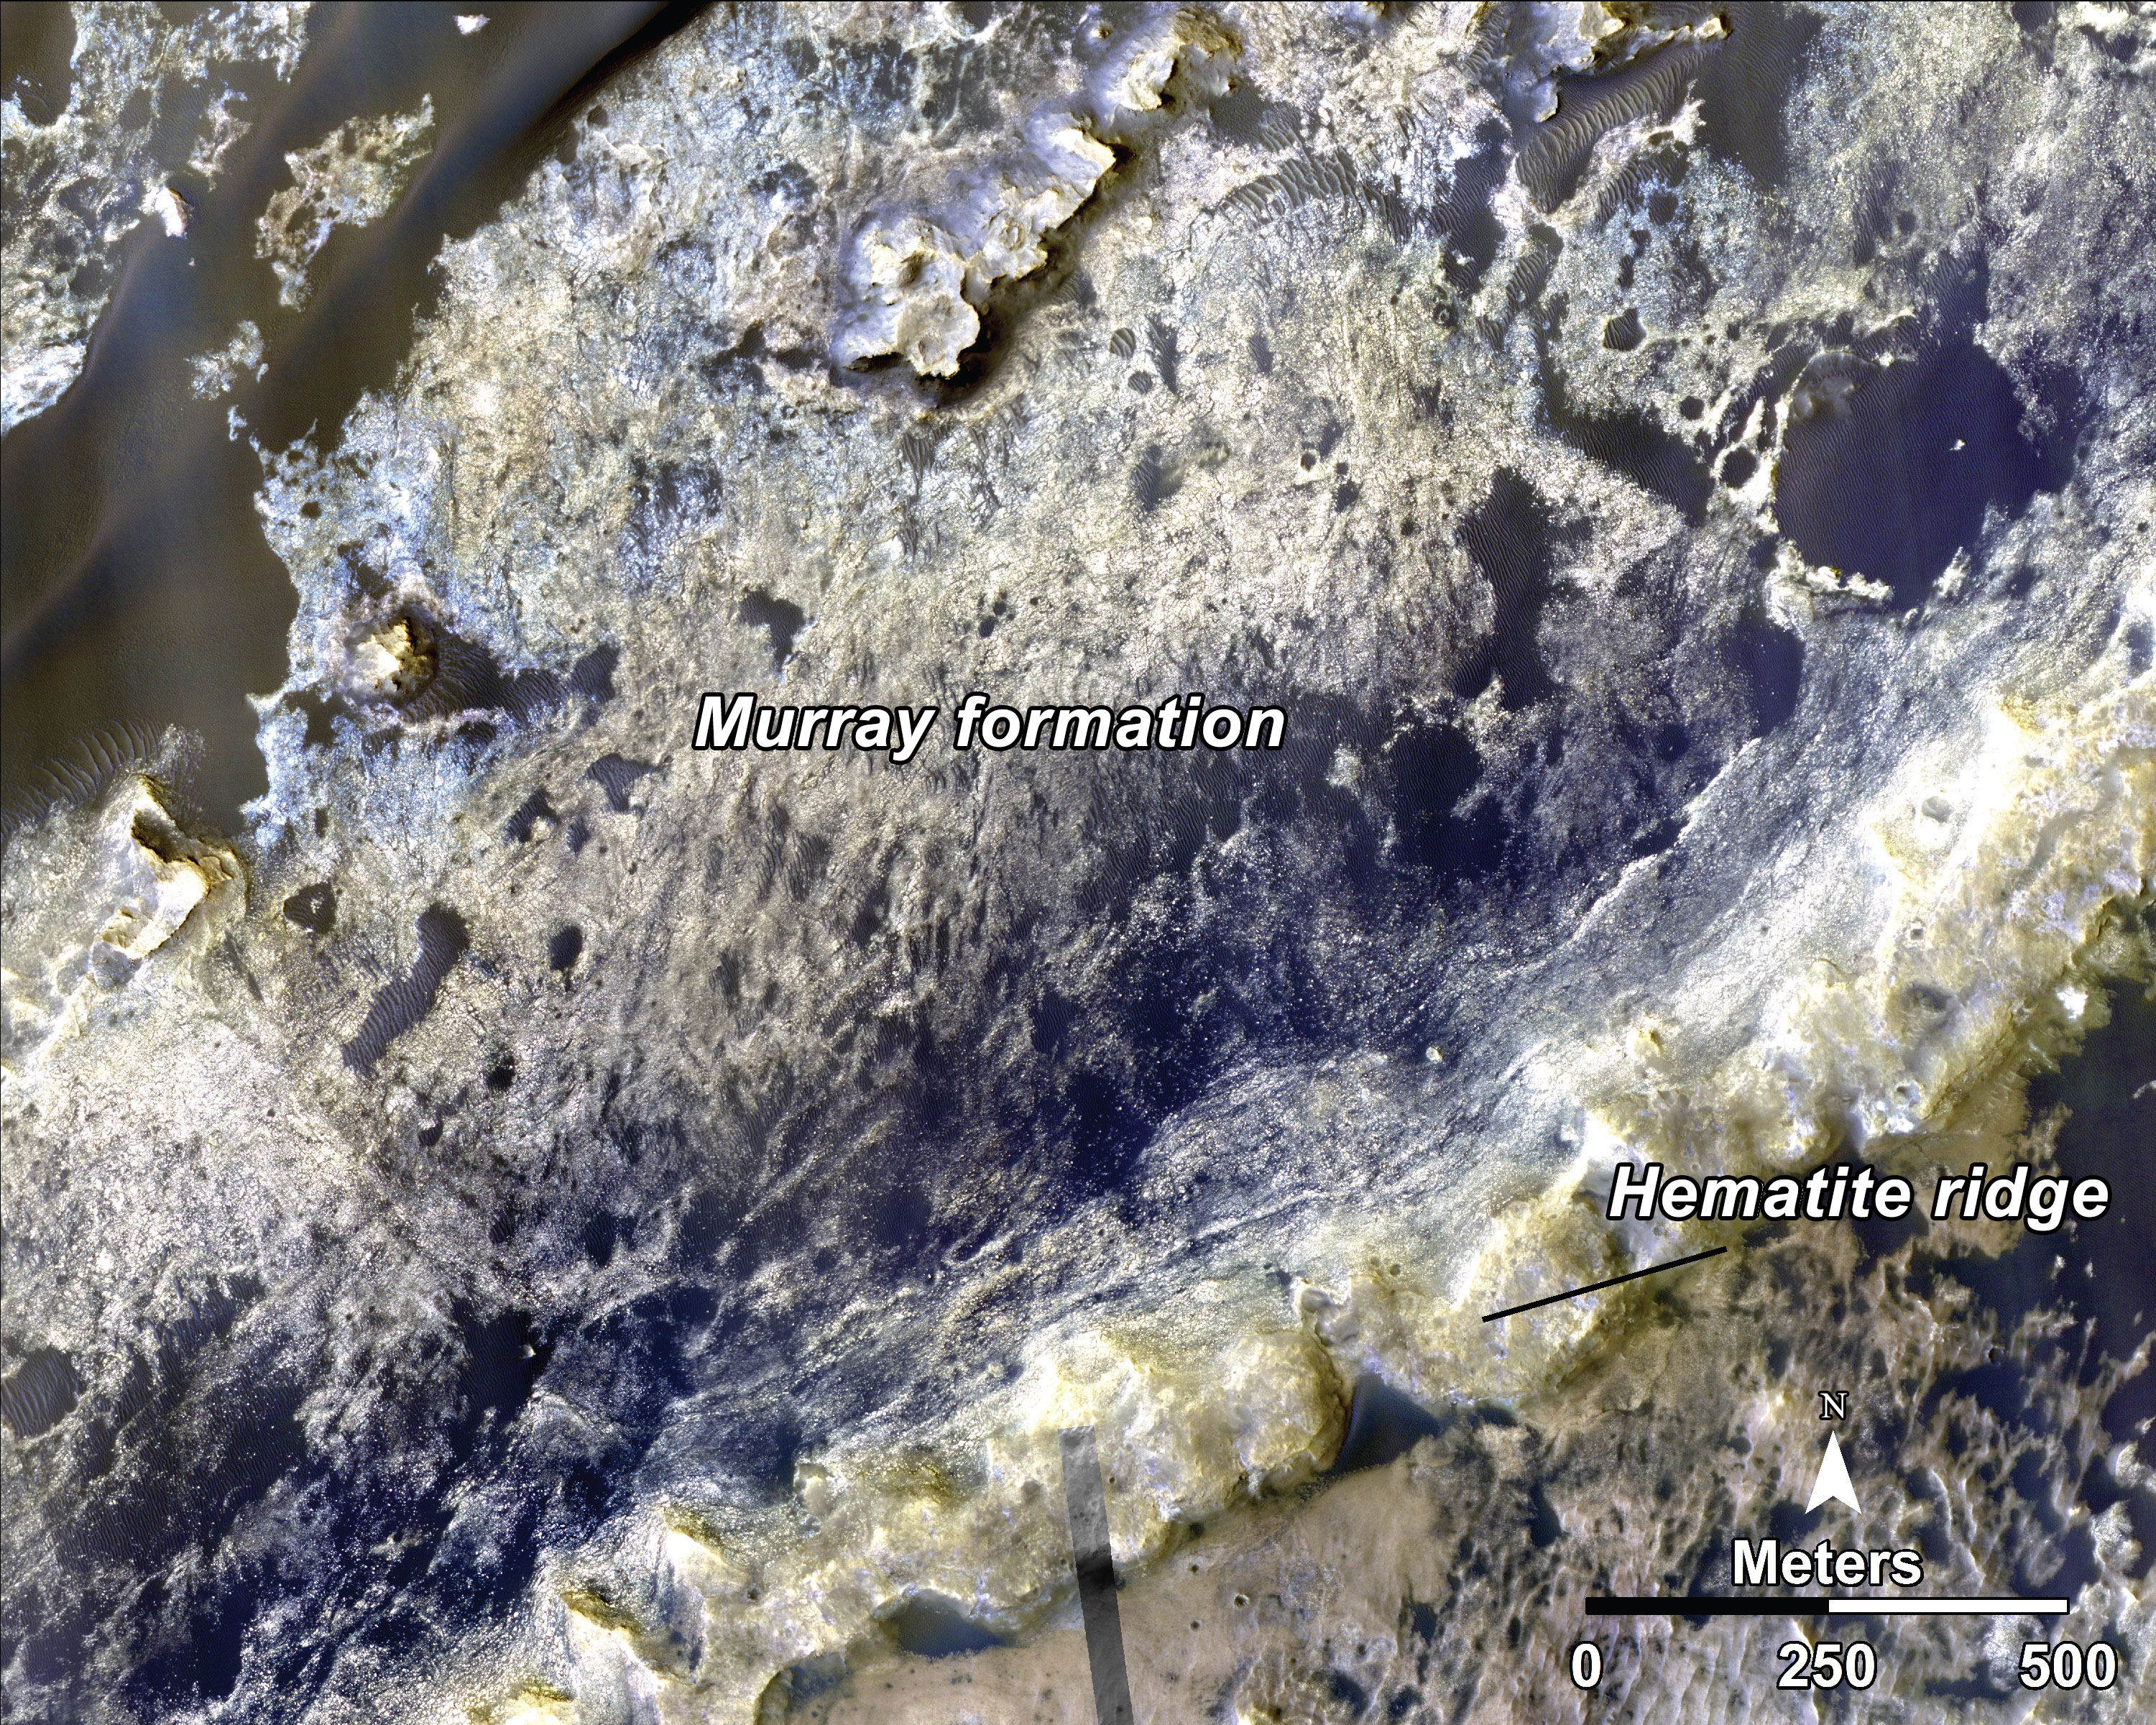

Geological Transition

This image, taken with the High Resolution Imaging Science Experiment (HiRISE) camera, shows the transition between the “Murray Formation,” in which layers are poorly expressed and difficult to trace from orbit, and the hematite ridge, which is made up of continuous layers that can be traced laterally for hundreds of meters. Orbital data shows that this change in bedding style between the Murray formation and the hematite ridge is also accompanied by a major change in layer composition. NASA’s Curiosity rover will be exploring this formation.

HiRISE is one of six instruments on NASA’s Mars Reconnaissance Orbiter. The University of Arizona, Tucson, operates HiRISE, which was built by Ball Aerospace & Technologies Corp., Boulder, Colorado. NASA’s Jet Propulsion Laboratory, a division of the California Institute of Technology in Pasadena, manages the Mars Reconnaissance Orbiter and Mars Science Laboratory projects for NASA’s Science Mission Directorate, Washington.

Credit: NASA/JPL-Caltech/Univ. of Arizona